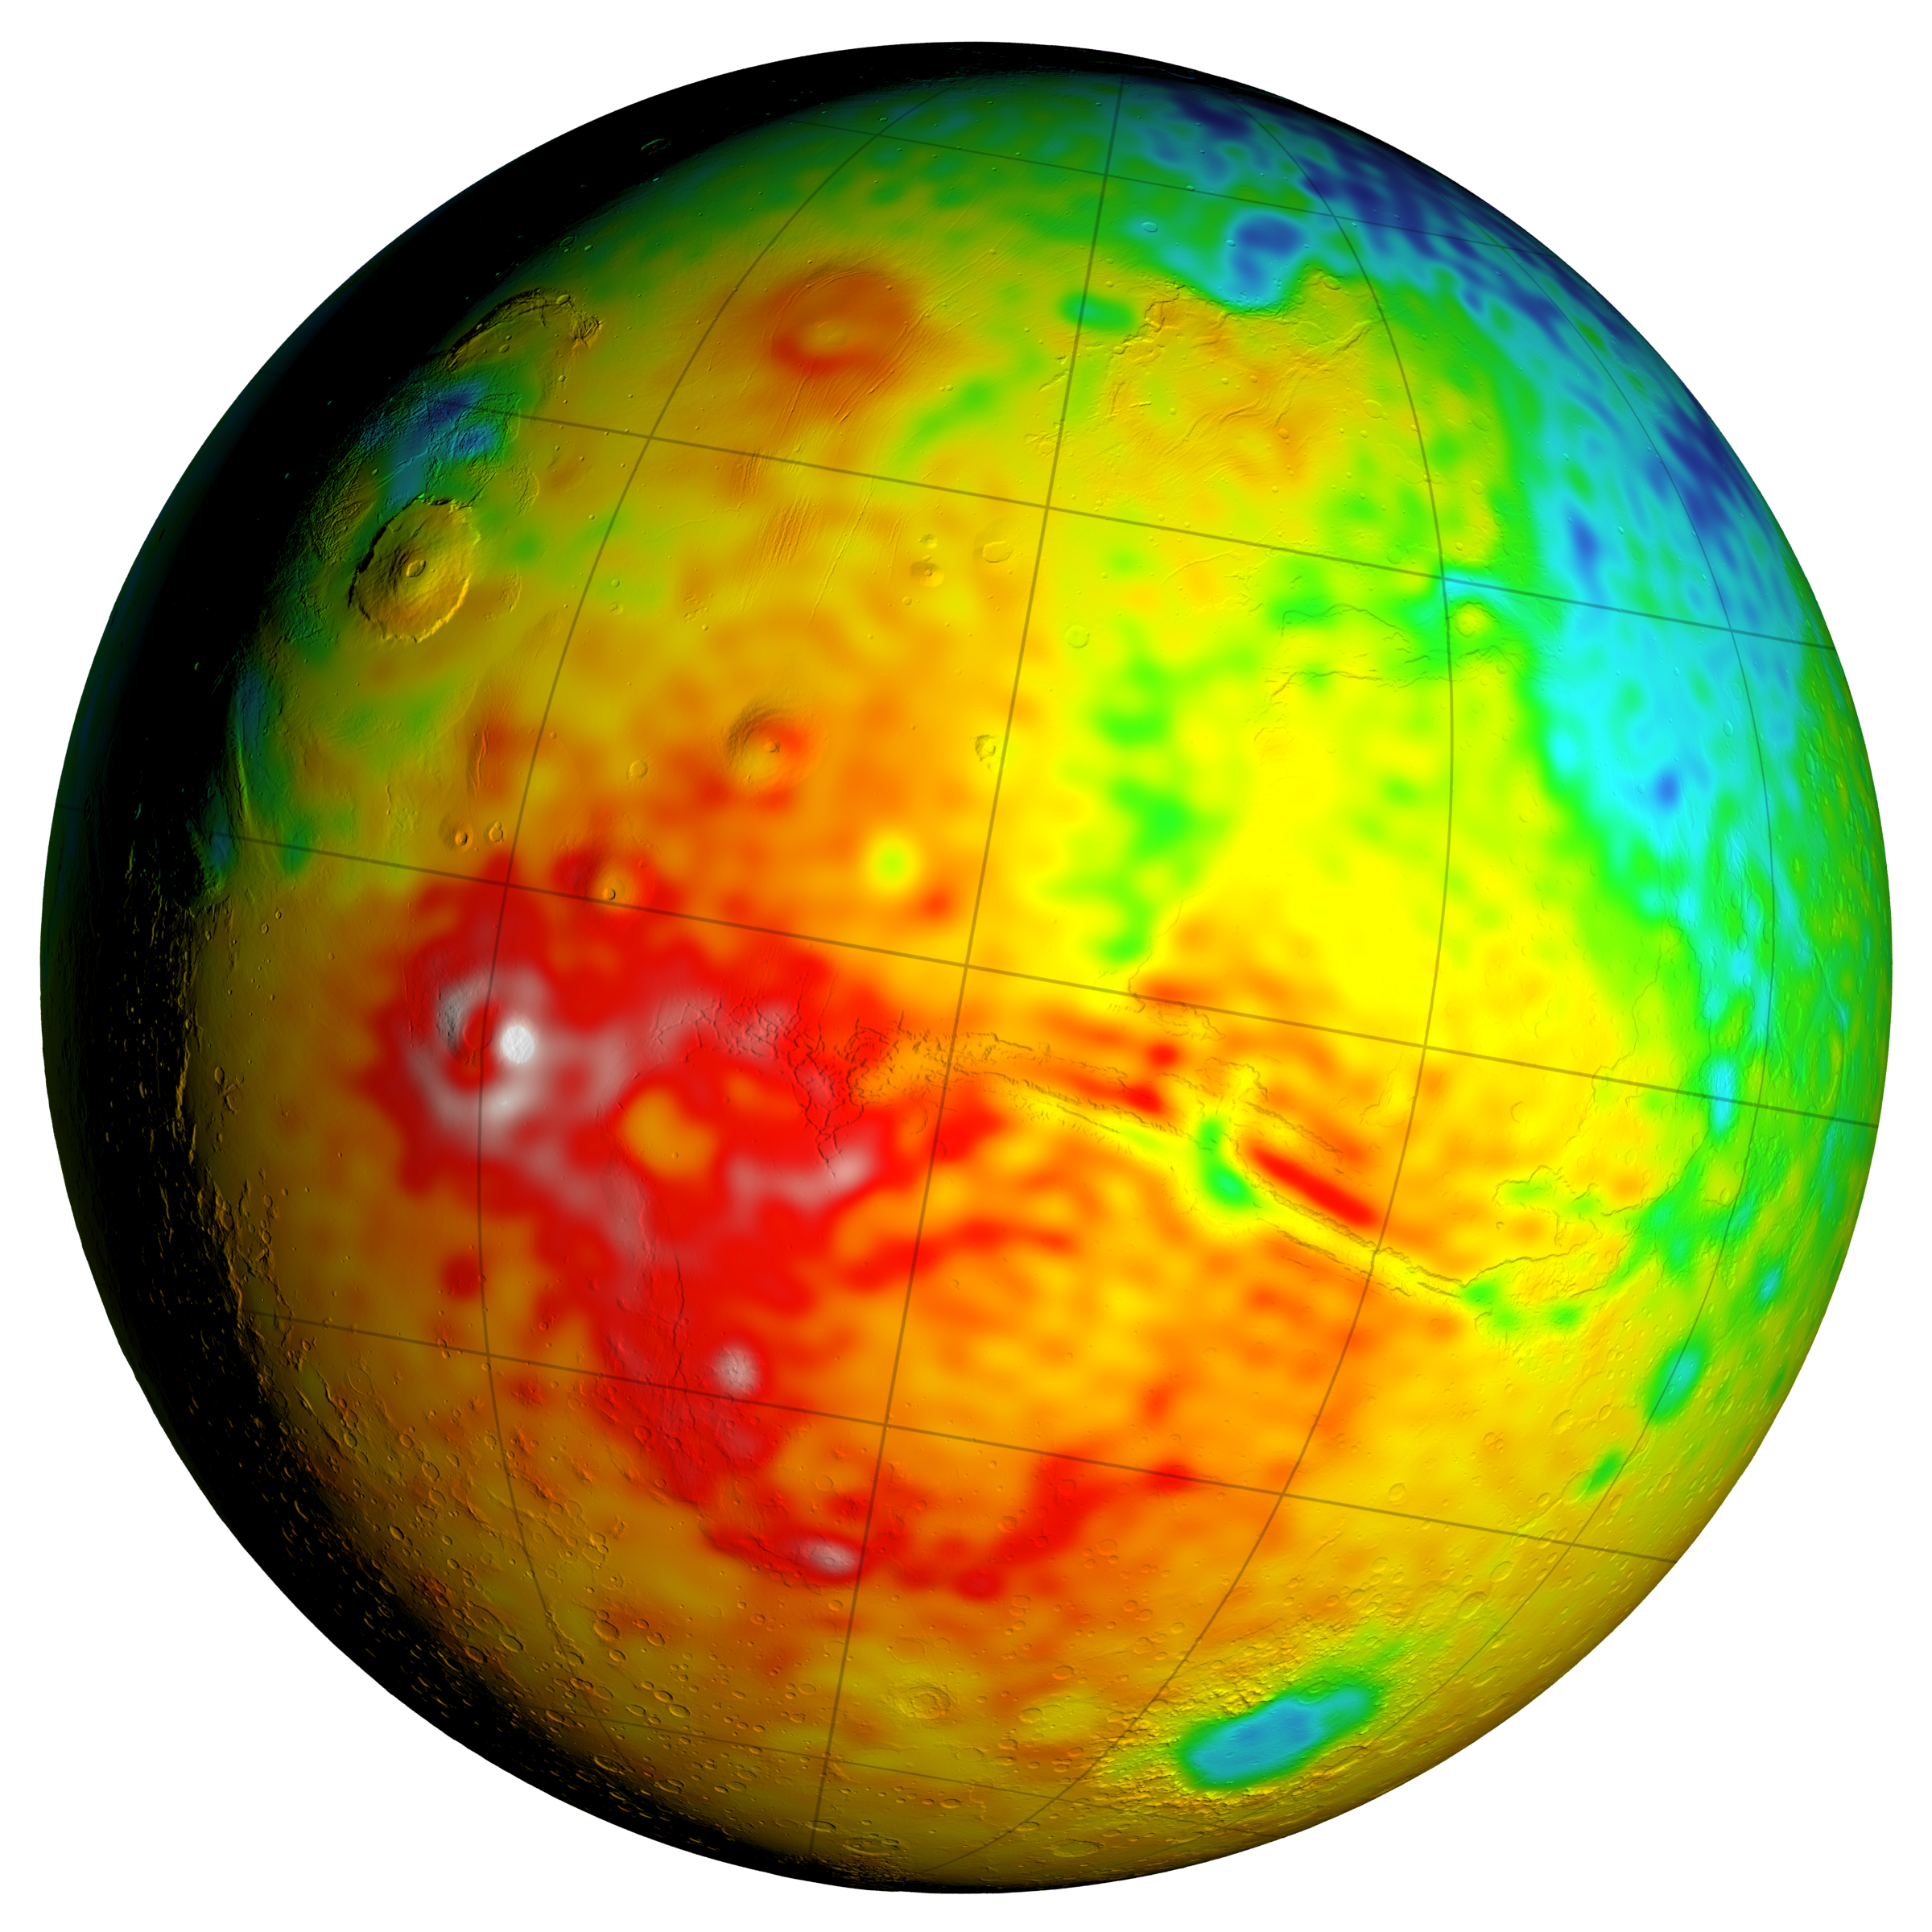

Newly Detailed Map of Mars’ Crustal Thickness

This Mars map shows variations in thickness of the planet’s crust, the relatively thin surface layer over the interior mantle of the planet. It shows unprecedented detail derived from new mapping of variations in Mars’ gravitational pull on orbiters.

This view of a global map is centered at 90 degrees west longitude, showing portions of the planet that include tall volcanoes on the left and the deep Valles Marineris canyon system just right of center. Color coding indicates calculated thickness of the crust, from dark blue for approximately 6 to 12 miles (10 to 20 kilometers) to white for approximately 56 to 62 miles (90 to 100 kilometers).

Additional views of this global map and related maps are available at http://svs.gsfc.nasa.gov/goto?4436.

Analysis of Mars’ gravitational effects on orbiters passing over each location on the planet yielded a new global map in 2016 of local variations in the planet’s gravity. The data came from many years of using NASA’s Deep Space Network to track positions and velocities of NASA’s Mars Global Surveyor, Mars Odyssey and Mars Reconnaissance Orbiter.

The crustal-thickness mapping presented here derives from a combination of the new gravity-mapping information and information about Mars’ topography — the variations is surface elevation such as mountains and canyons. The relationship of this crustal-thickness map to maps of gravity and topography is shown in a three-map panel at PIA20277.

Credit: NASA/GSFC/Scientific Visualization Studio